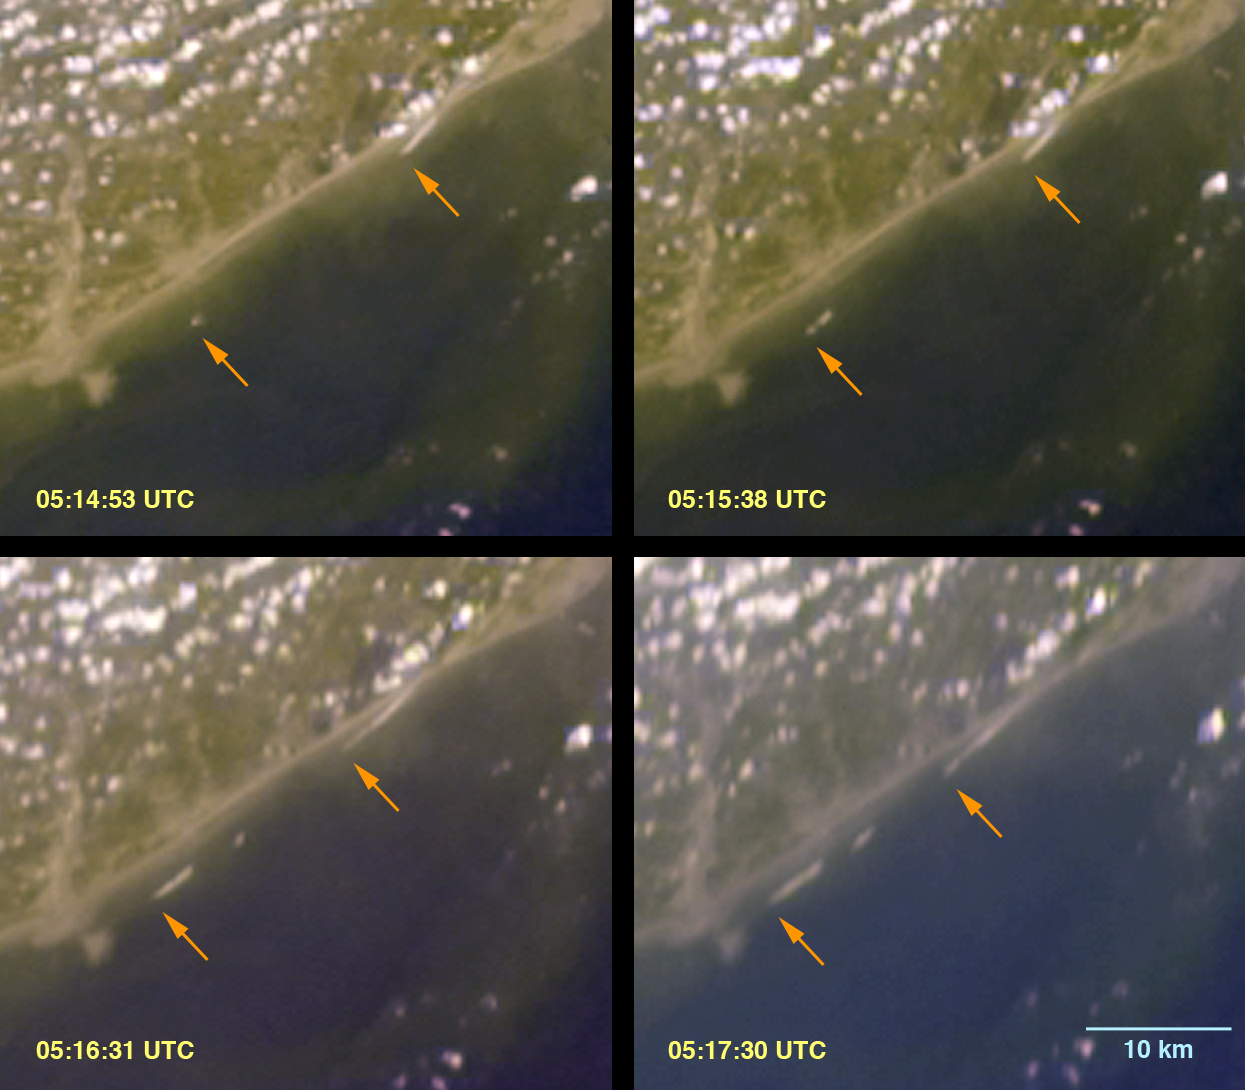

Breaking Tsunami Waves along India’s Eastern Coast

At 00:58:53 UTC (Coordinated Universal Time) on 26 December 2004, a magnitude 9.0 earthquake occurred off the west coast of Sumatra, Indonesia. This was the fourth largest earthquake in the world since 1900 and the largest in over 40 years. It was caused by the release of stresses in the Earth that are built up as the Indian tectonic plate descends into the mantle beneath the Burma plate. It is estimated that the sea floor was displaced several meters due to the quake, resulting in large ocean waves, called “tsunamis” from the Japanese for “harbor waves.” The tsunami moved rapidly across the deep ocean, with speeds estimated around 640 km/hr. When the waves reach shallow water near land, they slow considerably, but their size increases dramatically and they strike with catastrophic force. With human casualities exceeding 150,000, this event is one of the deadliest natural disasters in modern history, causing devastation along the shores of Indonesia, Sri Lanka, India, Thailand, and other countries.

The initial tsunami waves reached the eastern Indian coast around 3:35 UTC, based on tide gauge measurements made at the port city of Vishakapatnam. The Multi-angle Imaging SpectroRadiometer (MISR) aboard NASA’s Terra satellite passed over the eastern Indian coast between 5:10 to 5:20 UTC, when the tide gauge indicated the arrival of another series of waves. Because MISR’s nine cameras imaged the coast over a time span of about 7 minutes, and because the waves are unusually large, MISR was able to capture unique time-lapse imagery of the breaking waves. The still image shows four frames from the instrument’s backward-viewing cameras spanning a period of about 2.5 minutes. This scene is located along the shores of Andhra Pradesh, near the mouth of the Godavari River, and covers an area of 42 kilometers x 37 kilometers. The arrows show the progression of the southwestern edges of the breakers. A series of frames spanning nearly 6 minutes has been made into a small animated GIF (below). An animated GIF (5.8 MB) covering a somewhat larger area of 86 kilometers x 49 kilometers is also available. A second animated GIF (3.8 MB) shows a region further south, at the northern end of India’s Coromandel Coast, and covers an area of 43 kilometers x 58 kilometers. Cloud “motion” in these animations results from apparent displacements due to parallax associated with their height above the surface. The tsunami waves, on the other hand, are at sea level and show actual motion. When the waves arrive in the shallower water near the shore, they grow and, if they become large enough, they will break in a manner similar to typical oceanic waves, but on a much larger scale. The leading edge of the breaking waves is likely what is visible in the imagery. Additionally, if the tsunami waves impact the coast at an angle, they can produce what are known as “edge waves” which propagate parallel to the coast. There is clear evidence of edge wave generation in these images.

Upon discovering the unique content of this imagery, MISR scientists contacted Dr. Vasily Titov at the National Oceanic and Atmospheric Administration’s Pacific Marine Environmental Laboratory in Seattle, WA. Dr. Titov is an expert in the propagation of tsunamis, and has generated a model animation of the tsunami’s progression from its origin near Sumatra (see http://www.pmel.noaa.gov/tsunami/indo_1204.html). The MISR imagery provides measurements of the location and timing of the breaking waves, their angle relative to the shoreline, and their speed of propagation, which is estimated from these data to be around 30 kilometers/hour. In conjunction with bathymetric measurements of ocean depth, this information can be used to refine and calibrate tsunami propagation models. According to Dr. Titov, improving these models has two primary benefits. First, a detailed understanding of wave interactions with coastal areas is necessary for developing damage mitigation approaches. Second, a better predictive capability of the models will make possible more accurate near-real-time forecasts of tsunami arrival times and effects.

The Multi-angle Imaging SpectroRadiometer observes the daylit Earth continuously and every 9 days views the entire globe between 82° north and 82° south latitude. These data products were generated from a portion of the imagery acquired during Terra orbit 26720 and utilize data from within blocks 77 and 78 within World Reference System-2 path 142.

MISR was built and is managed by NASA’s Jet Propulsion Laboratory, Pasadena, CA, for NASA’s Office of Earth Science, Washington, DC. The Terra satellite is managed by NASA’s Goddard Space Flight Center, Greenbelt, MD. JPL is a division of the California Institute of Technology.

Credit: NASA/GSFC/LaRC/JPL, MISR Team.